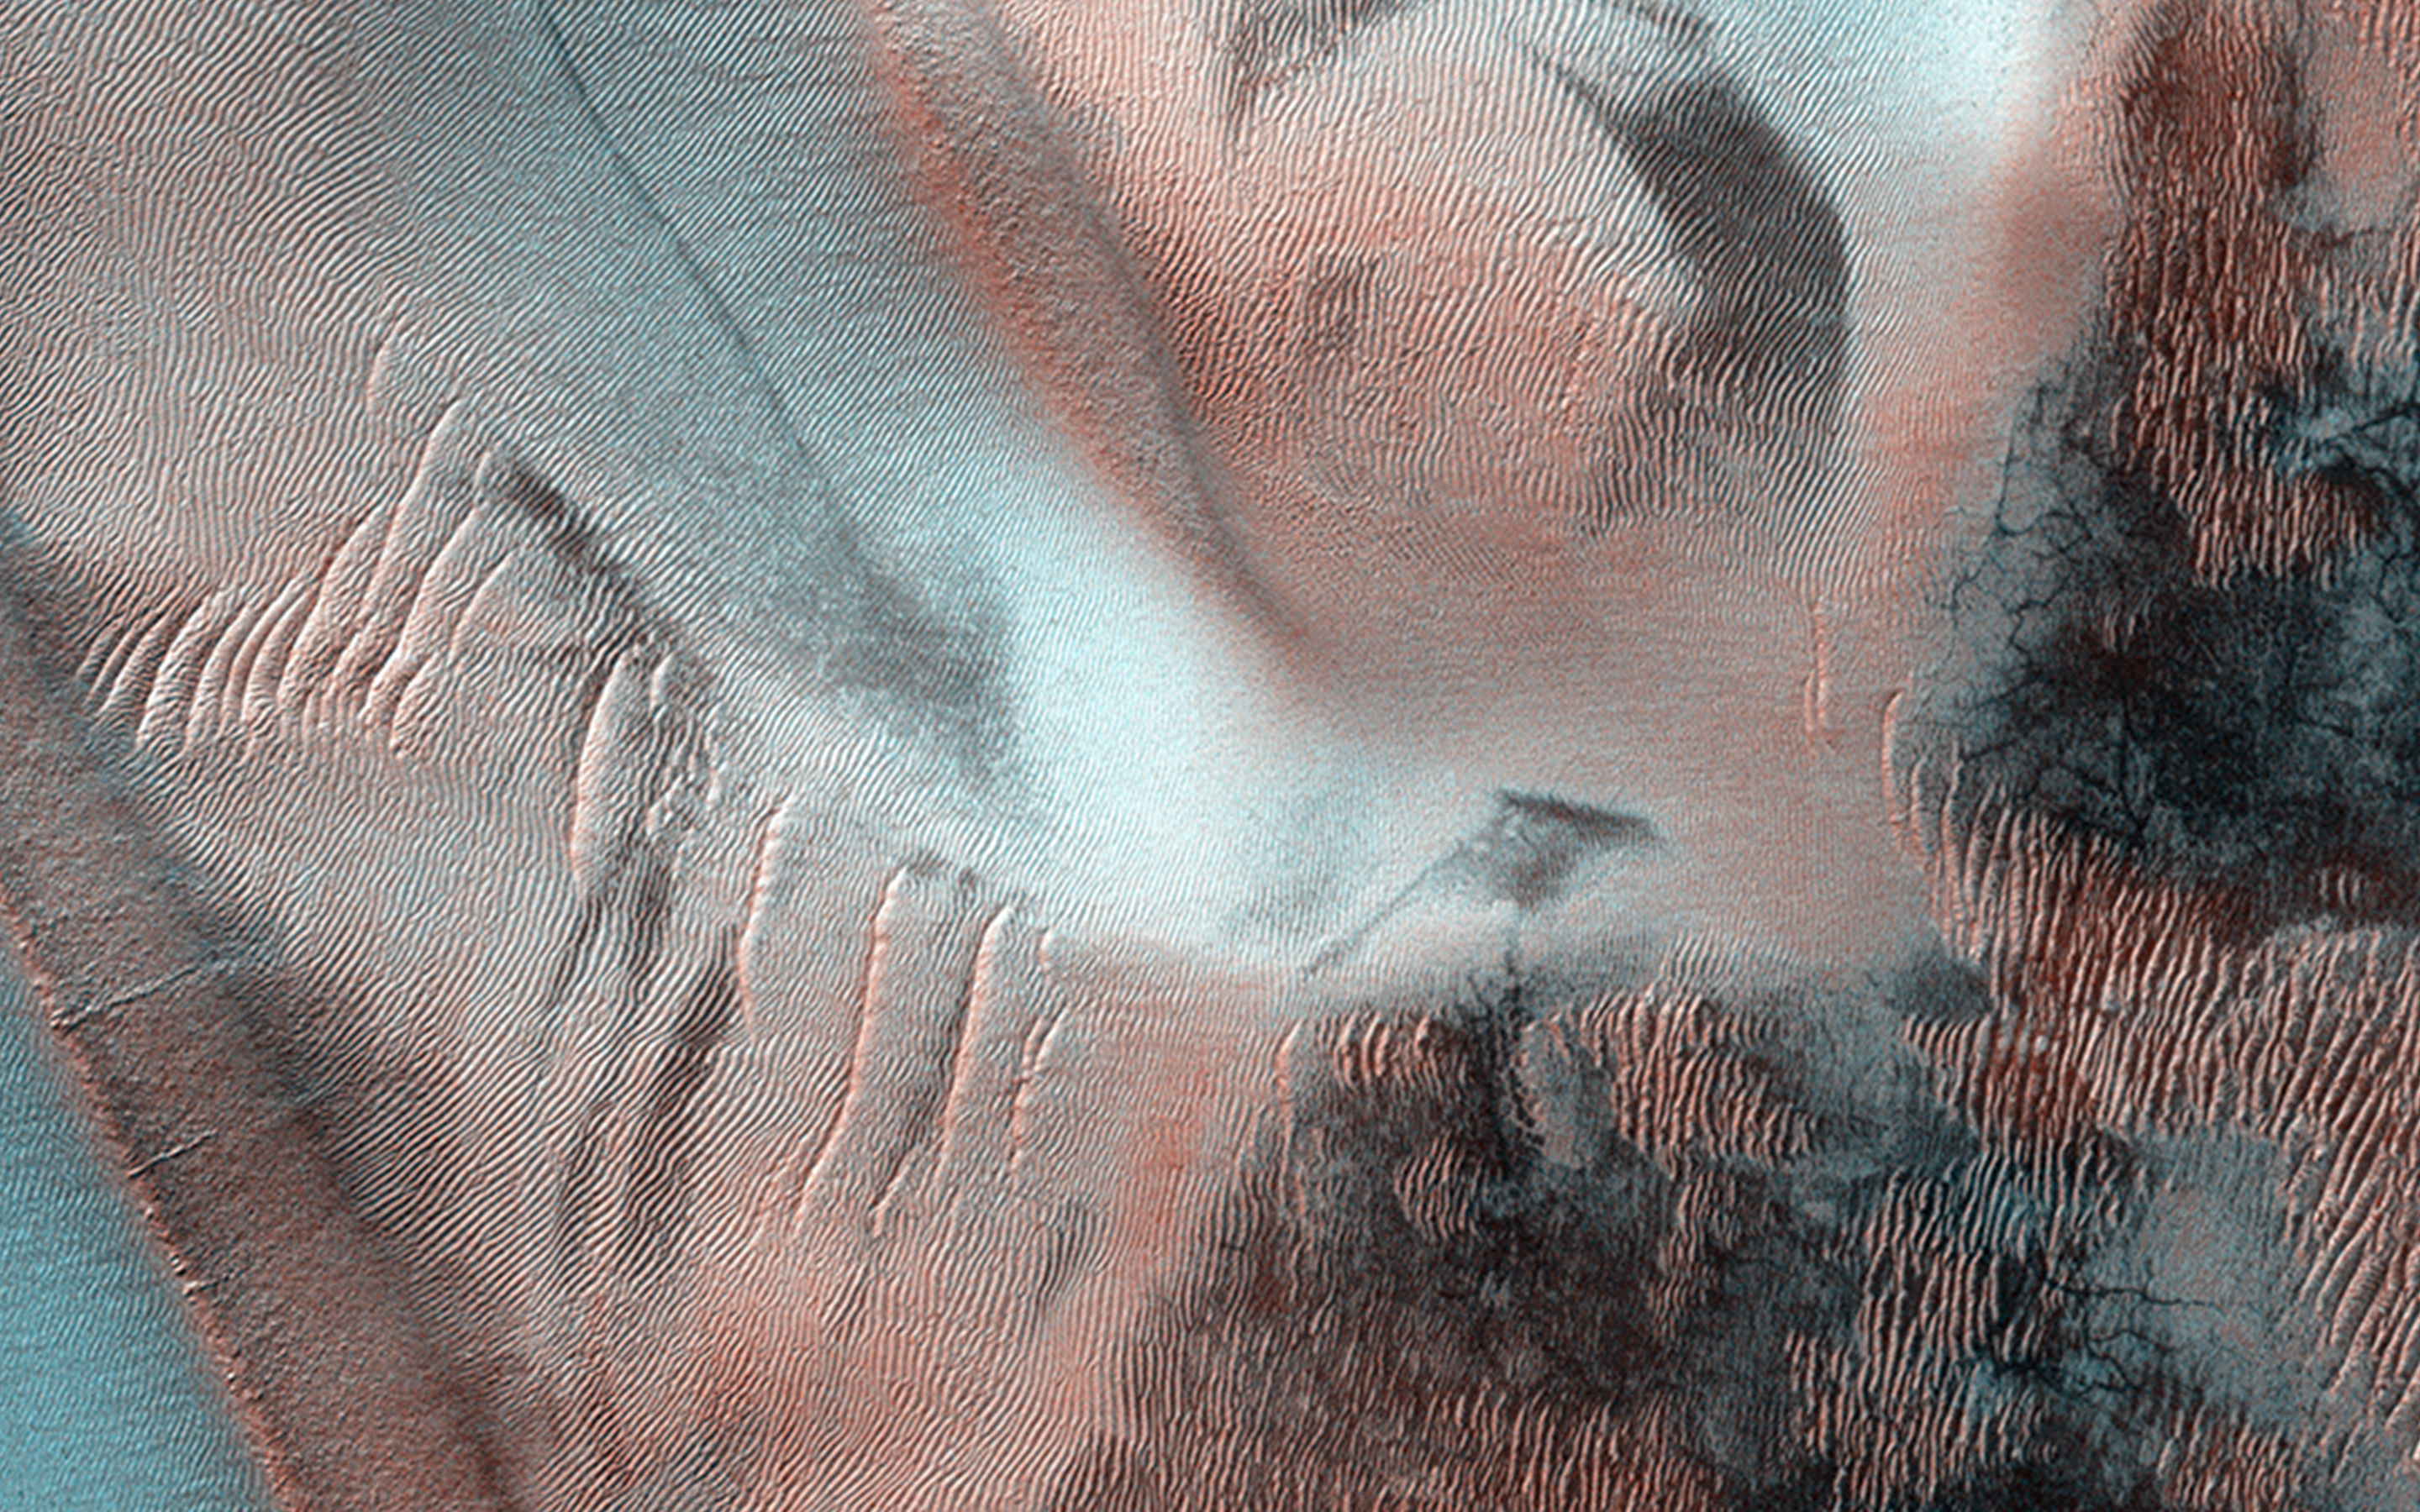

Fall Frosting

Richardson Crater is home to this sea of sand dunes. It was fall in the Southern hemisphere when this image was acquired and the dunes are frosted with the first bit of carbon dioxide ice condensed from the atmosphere.

As the season turns to winter ice will cover the entire dune field. At this moment however, it is patchy, and in the frost does not yet coat the ground beneath the dunes. The ground under the dunes appears to be cut by spidery troughs termed “araneiform terrain”, carved by carbon dioxide sublimation (turning from solid to gas) in the spring.

Though Mars may appear to be a frozen wonderland it is not frozen in time: the spring will bring lots of activity to this region.

HiRISE is one of six instruments on NASA’s Mars Reconnaissance Orbiter. The University of Arizona, Tucson, operates the orbiter’s HiRISE camera, which was built by Ball Aerospace & Technologies Corp., Boulder, Colo. NASA’s Jet Propulsion Laboratory, a division of the California Institute of Technology in Pasadena, manages the Mars Reconnaissance Orbiter Project for the NASA Science Mission Directorate, Washington.

Credit: NASA/JPL-Caltech/Univ. of Arizona